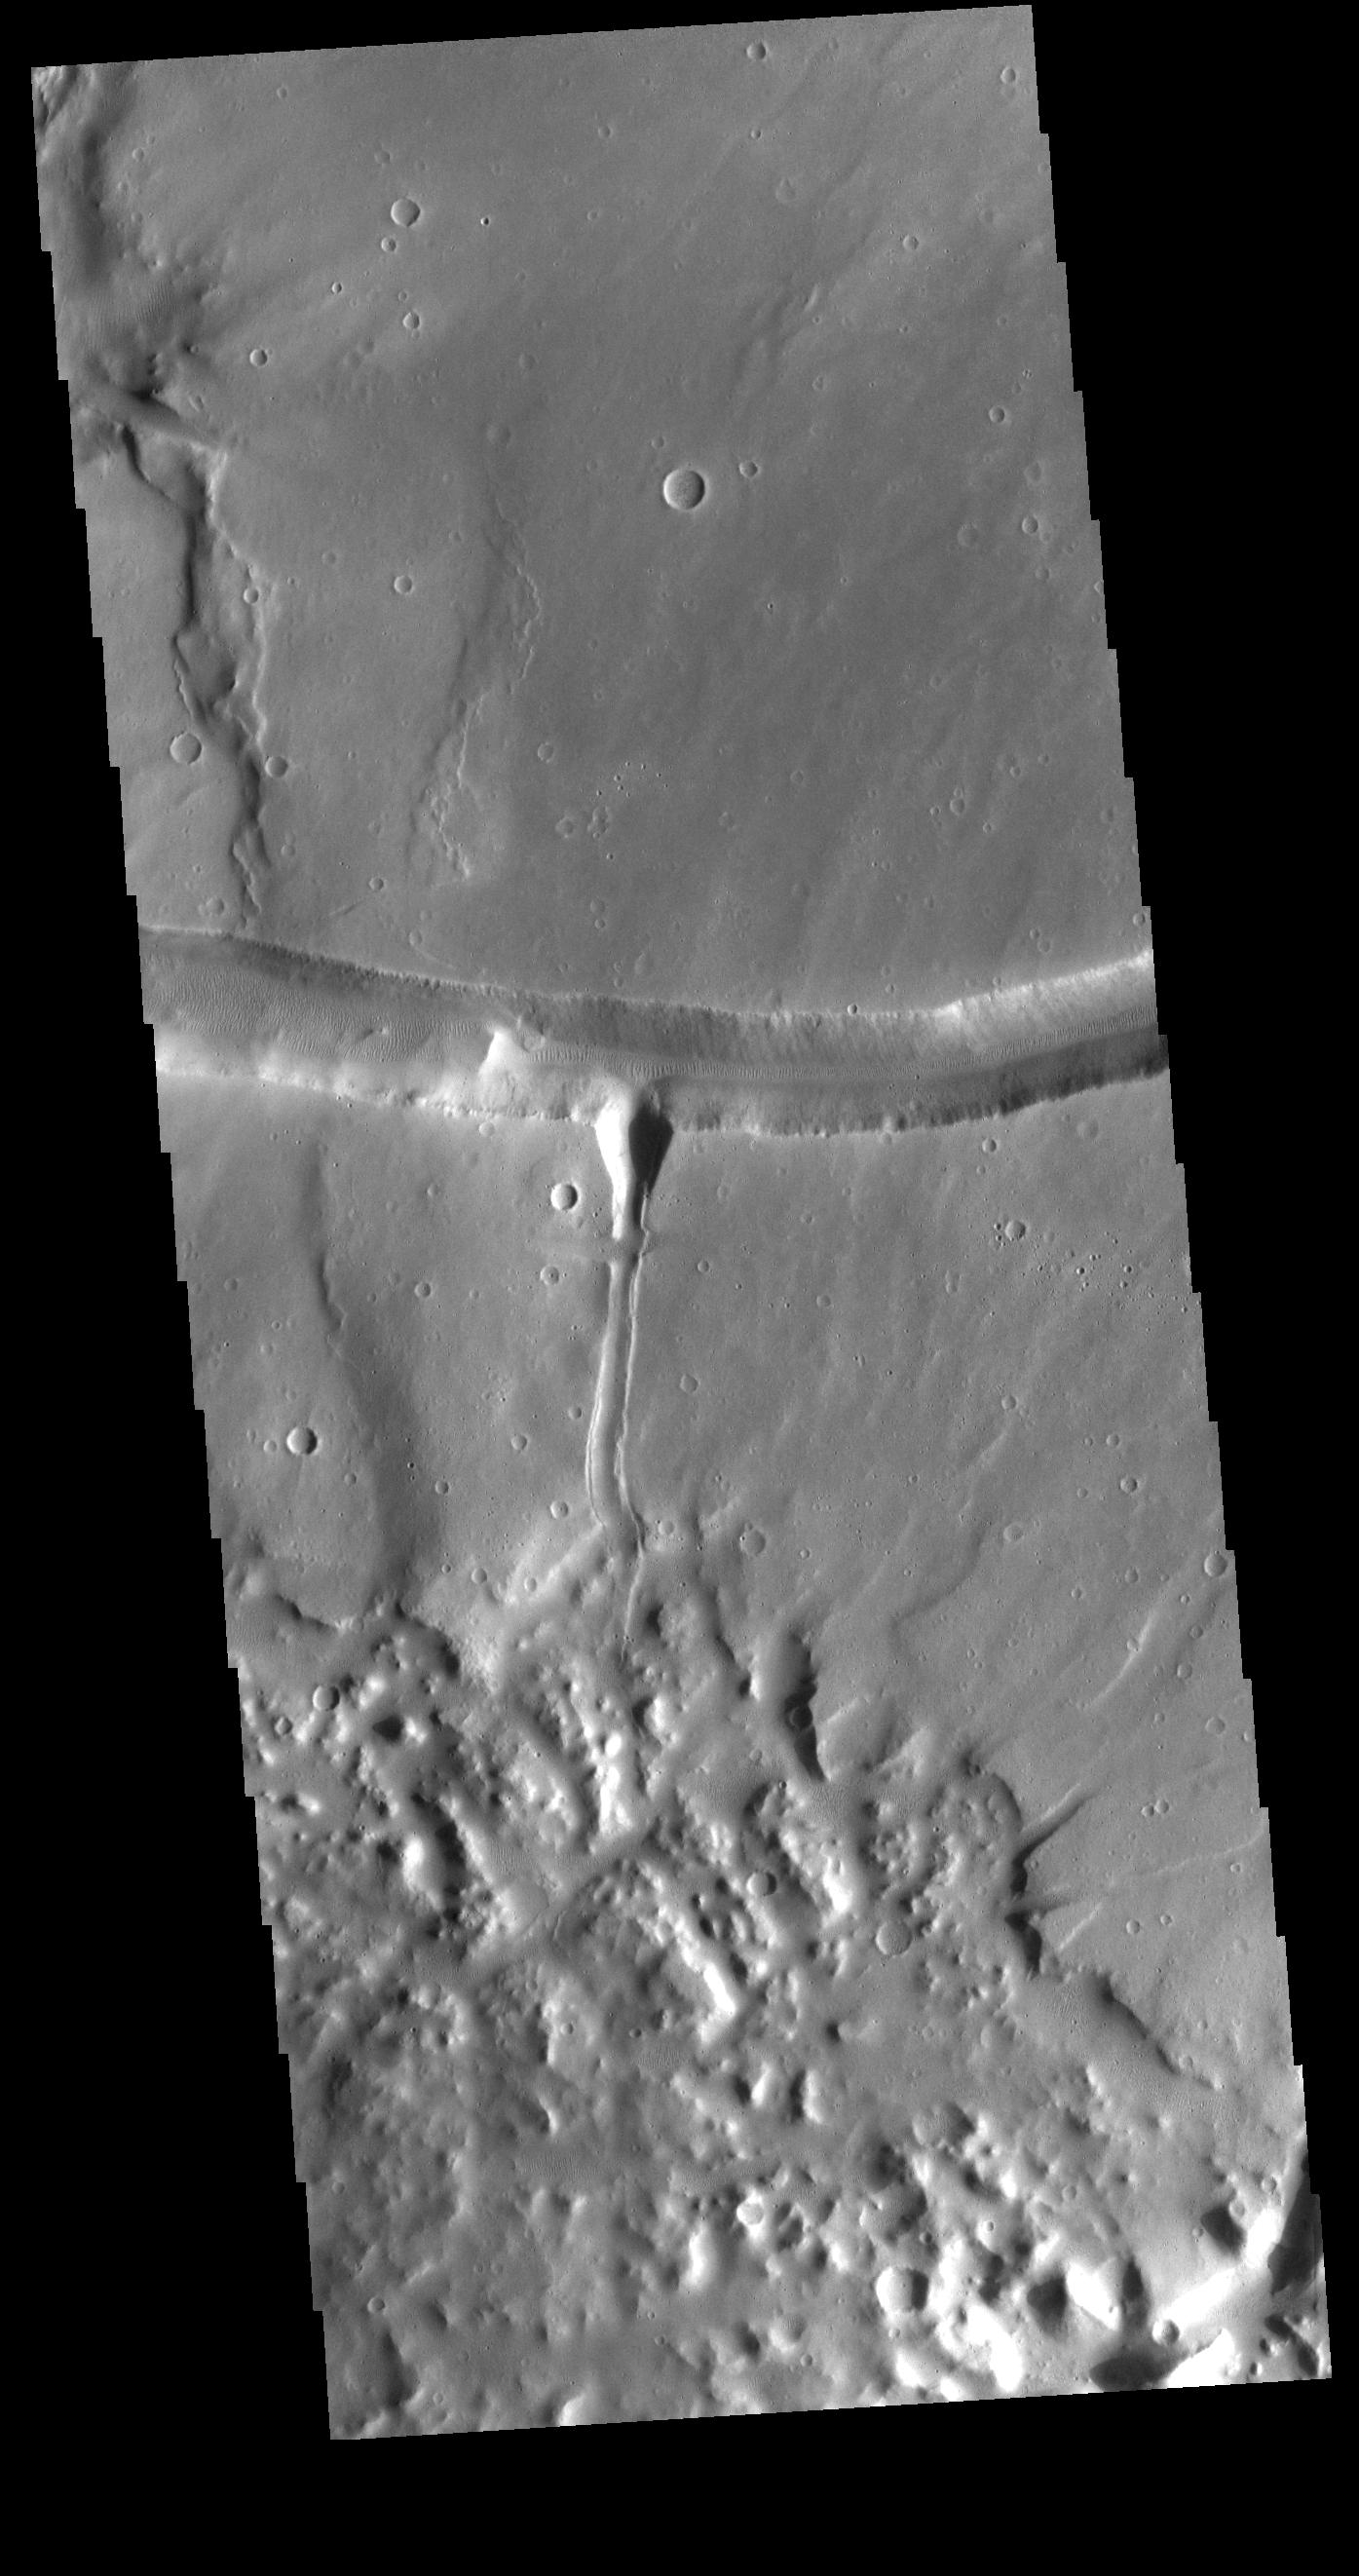

Sacra Fossae

The right angle intersection of the depressions in this VIS image is one of the graben that form Sacra Fossae. The fossae are located on Sacra Mensa, near the beginning of Kasei Valles. Graben are depressions caused by parallel faults where a block of material drops down along the fault face.

Credit: NASA/JPL-Caltech/ASU